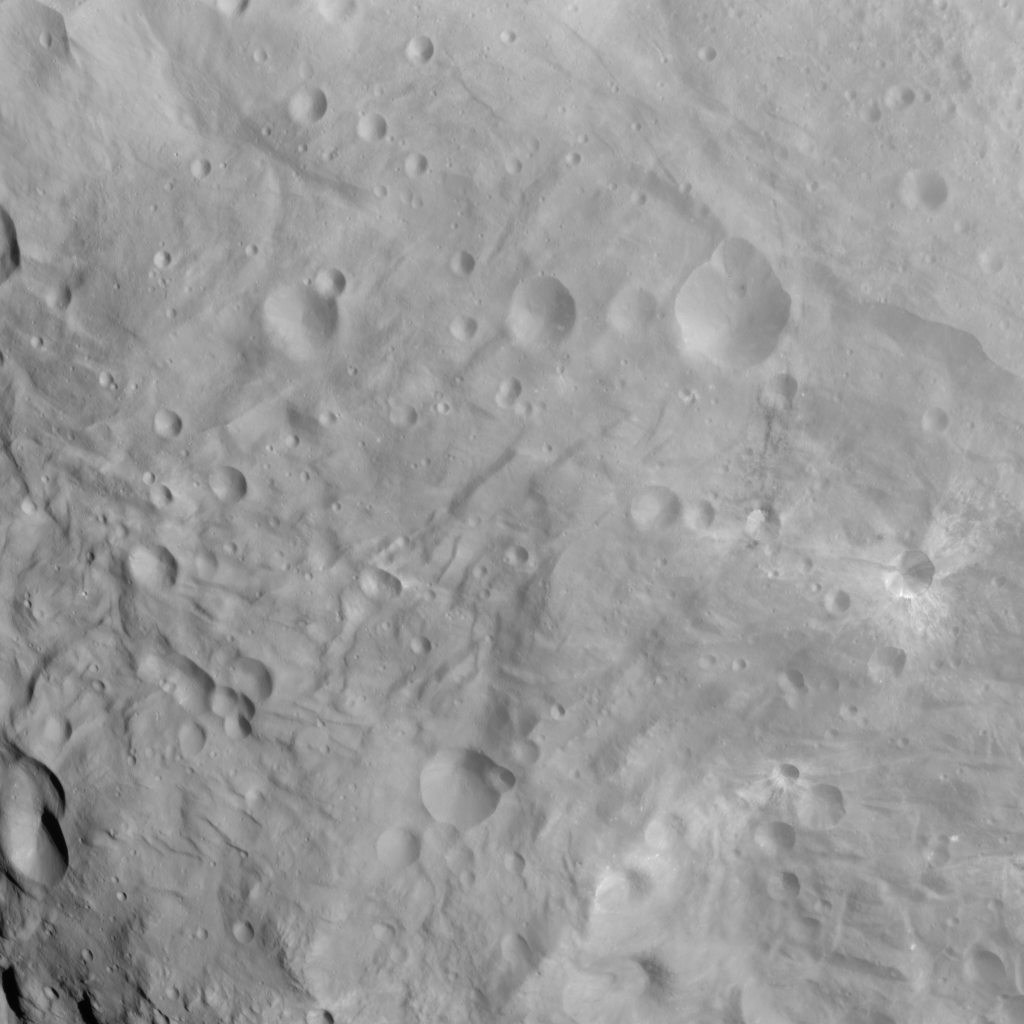

Craters and Grooves in the South Polar Region

NASA’s Dawn spacecraft obtained this image with its framing camera on Sept. 3, 2011. This image was taken through the camera’s clear filter. The image has a resolution of about 220 meters per pixel.

Credit: NASA/JPL-Caltech/UCLA/MPS/DLR/IDA